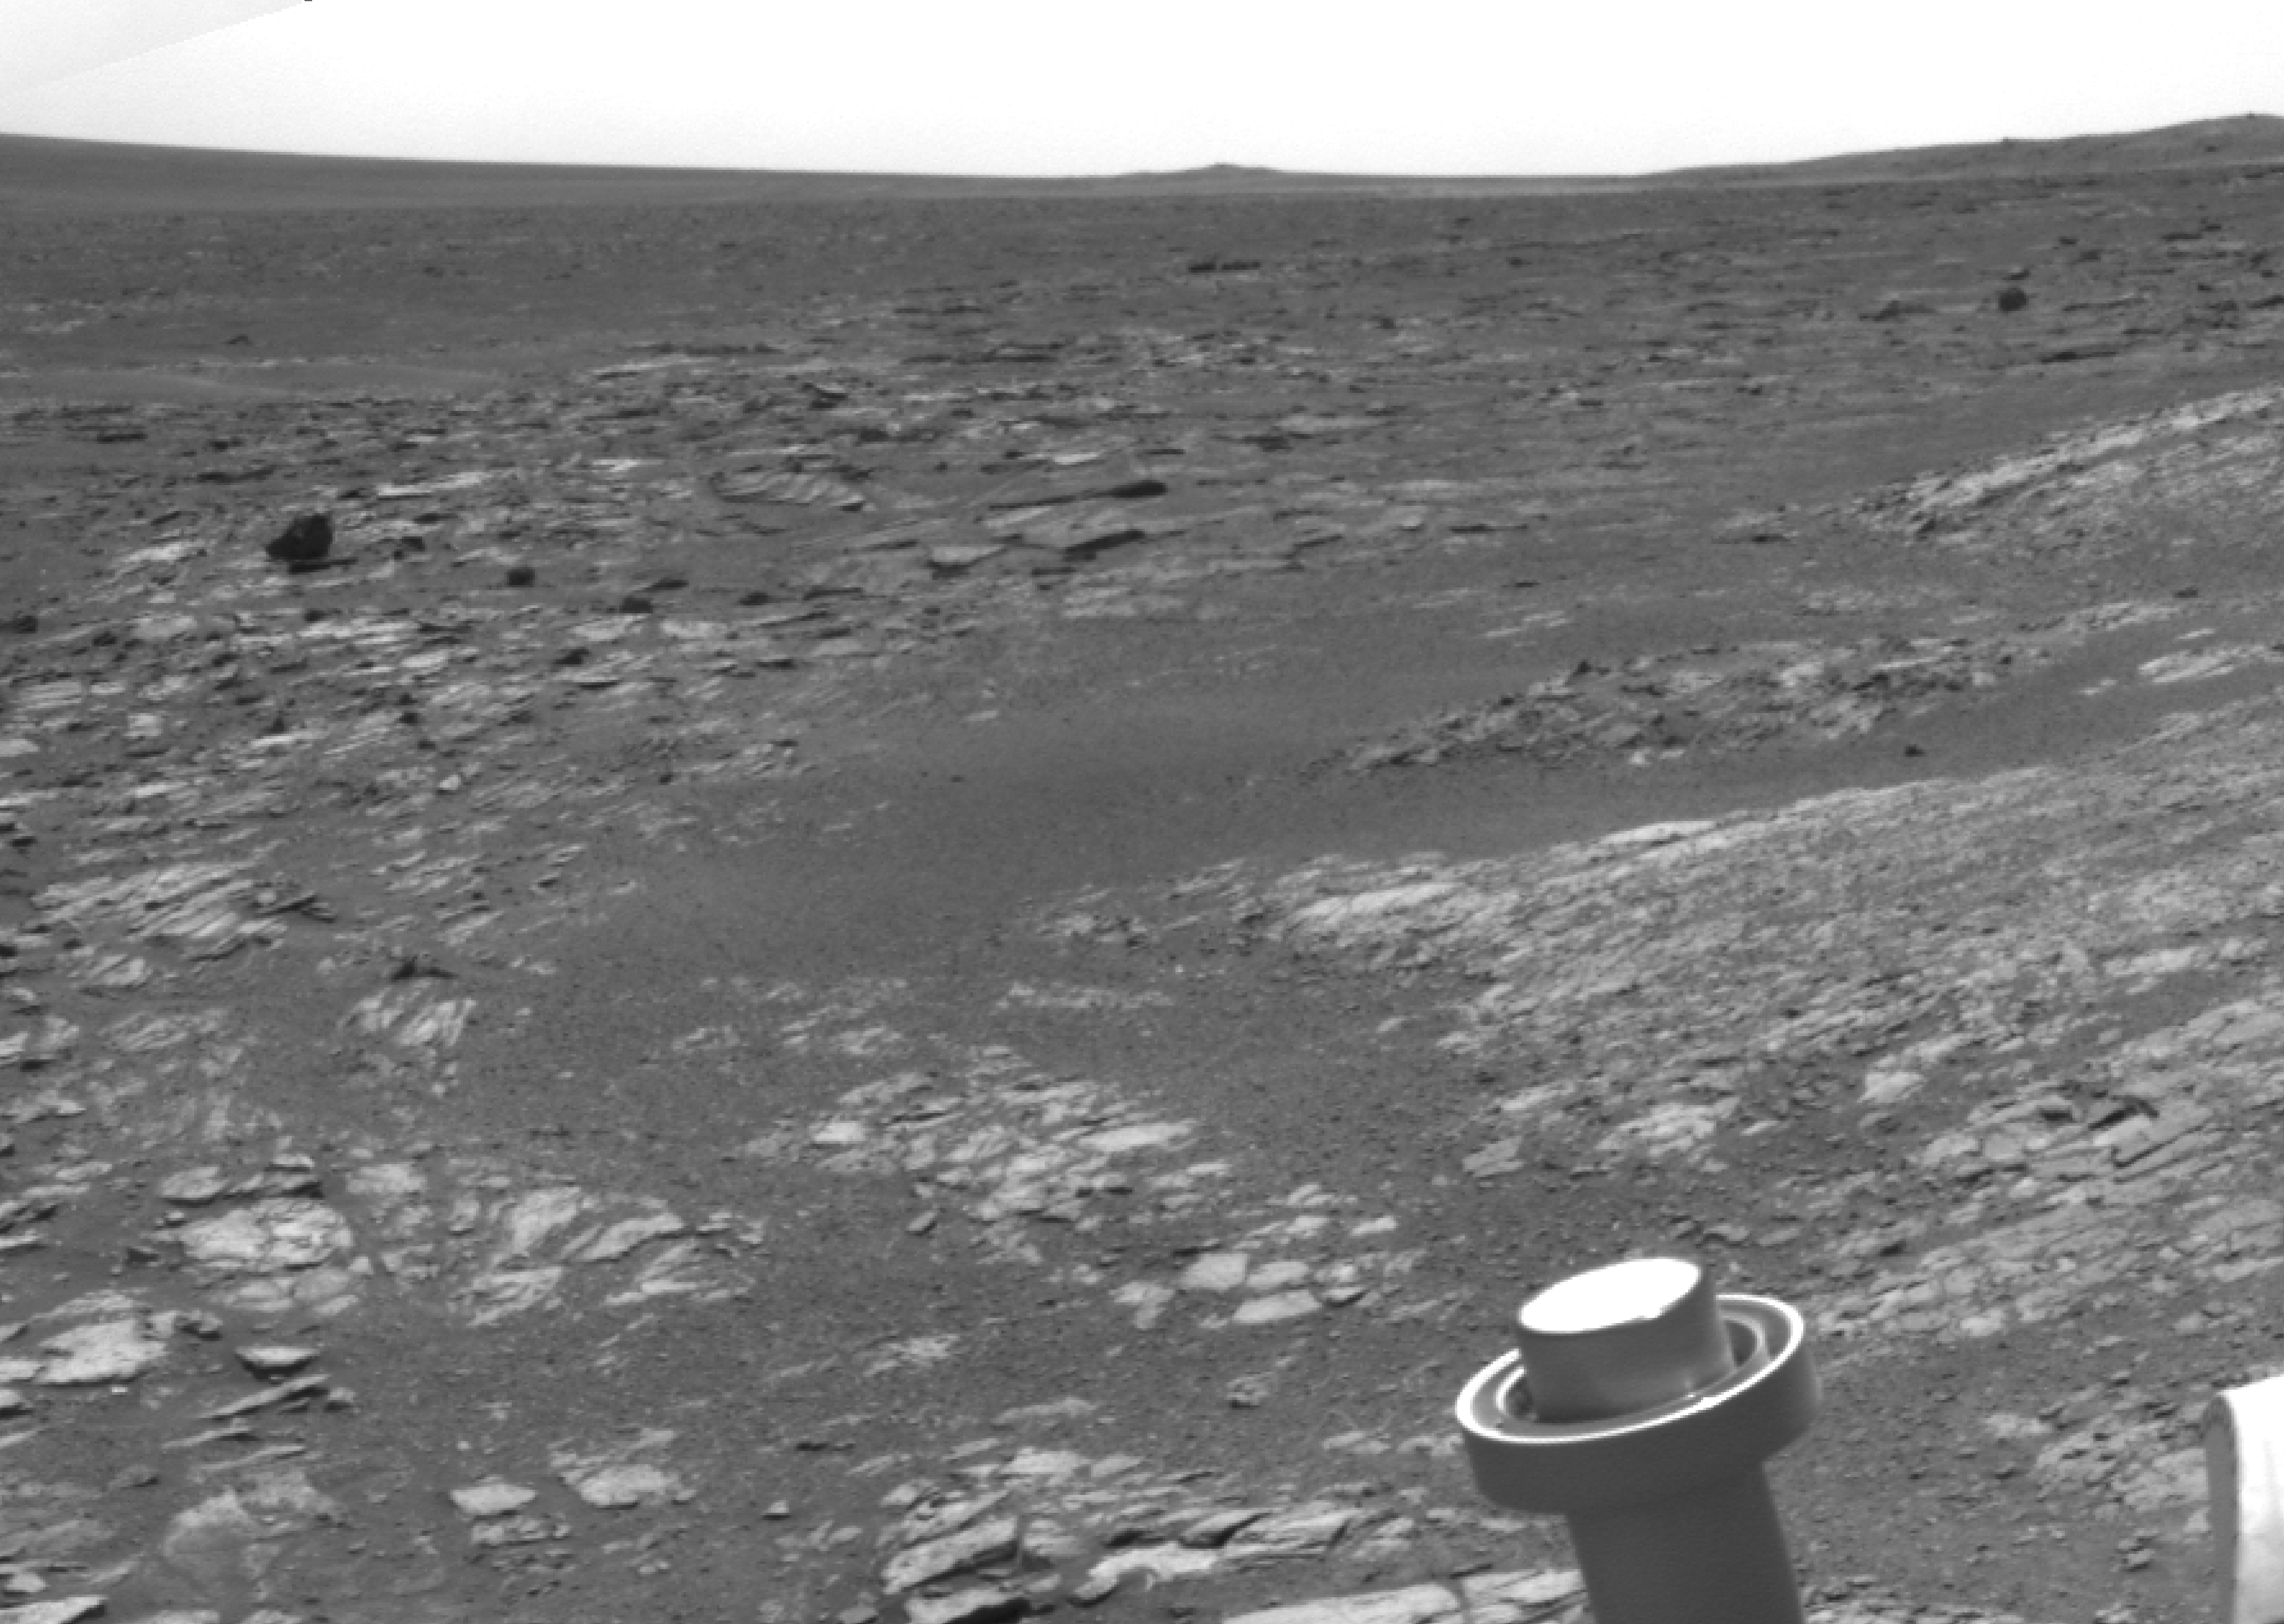

Opportunity’s View Leaving ‘Cape York’

Annotated Version

NASA’s Mars Exploration Rover Opportunity used its navigation camera to acquire this view looking toward the southwest on the mission’s 3,315th Martian day, or sol (May 21, 2013). The scene includes tilted rocks at the edge of a bench surrounding “Cape York,” with Burns formation rocks exposed in “Botany Bay.” The rover was located at the southwestern portion of Cape York, a segment of the western rim of Endeavour Crater. Isolated Endeavour rim segments “Sutherland Point” and “Nobbys Head” can be seen in the distance.

Opportunity automatically stopped when onboard sensors showed that its tilt reached a maximum allowable value of 20 degrees on the drive across the bench surface, serendipitously providing end-of-drive images of the transition between bench and Botany Bay strata. Bench strata represent the oldest sedimentary rocks deposited on the eroded rim of Endeavour and are overlain by Burns formation rocks.

Credit: NASA/JPL-Caltech